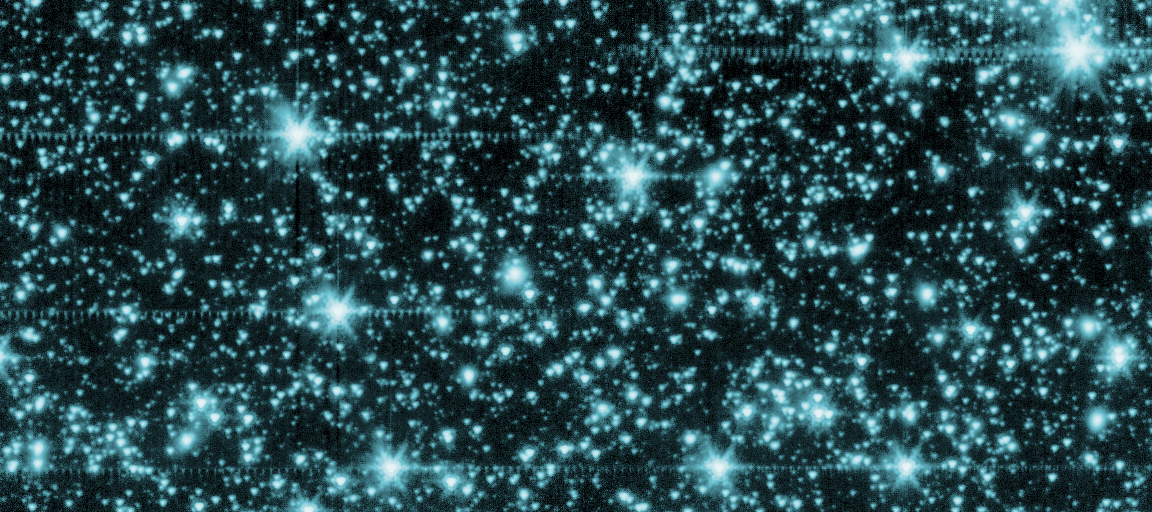

Fiery First Stars

This is an image from NASA's Spitzer Space Telescope of stars and galaxies in the constellation Draco, covering about 50 by 100 million light-years (6 to 12 arcminutes).

This is an infrared image showing wavelengths of 3.6 microns, below what the human eye can detect.

The data was used to mask all the stars, galaxies and artifacts in this region of sky. The remaining data revealed a glow that is not attributed to galaxies or stars. This might be the glow of the first stars in the universe.

Credit: NASA/JPL-Caltech/A. Kashlinsky (Goddard Space Flight Center)